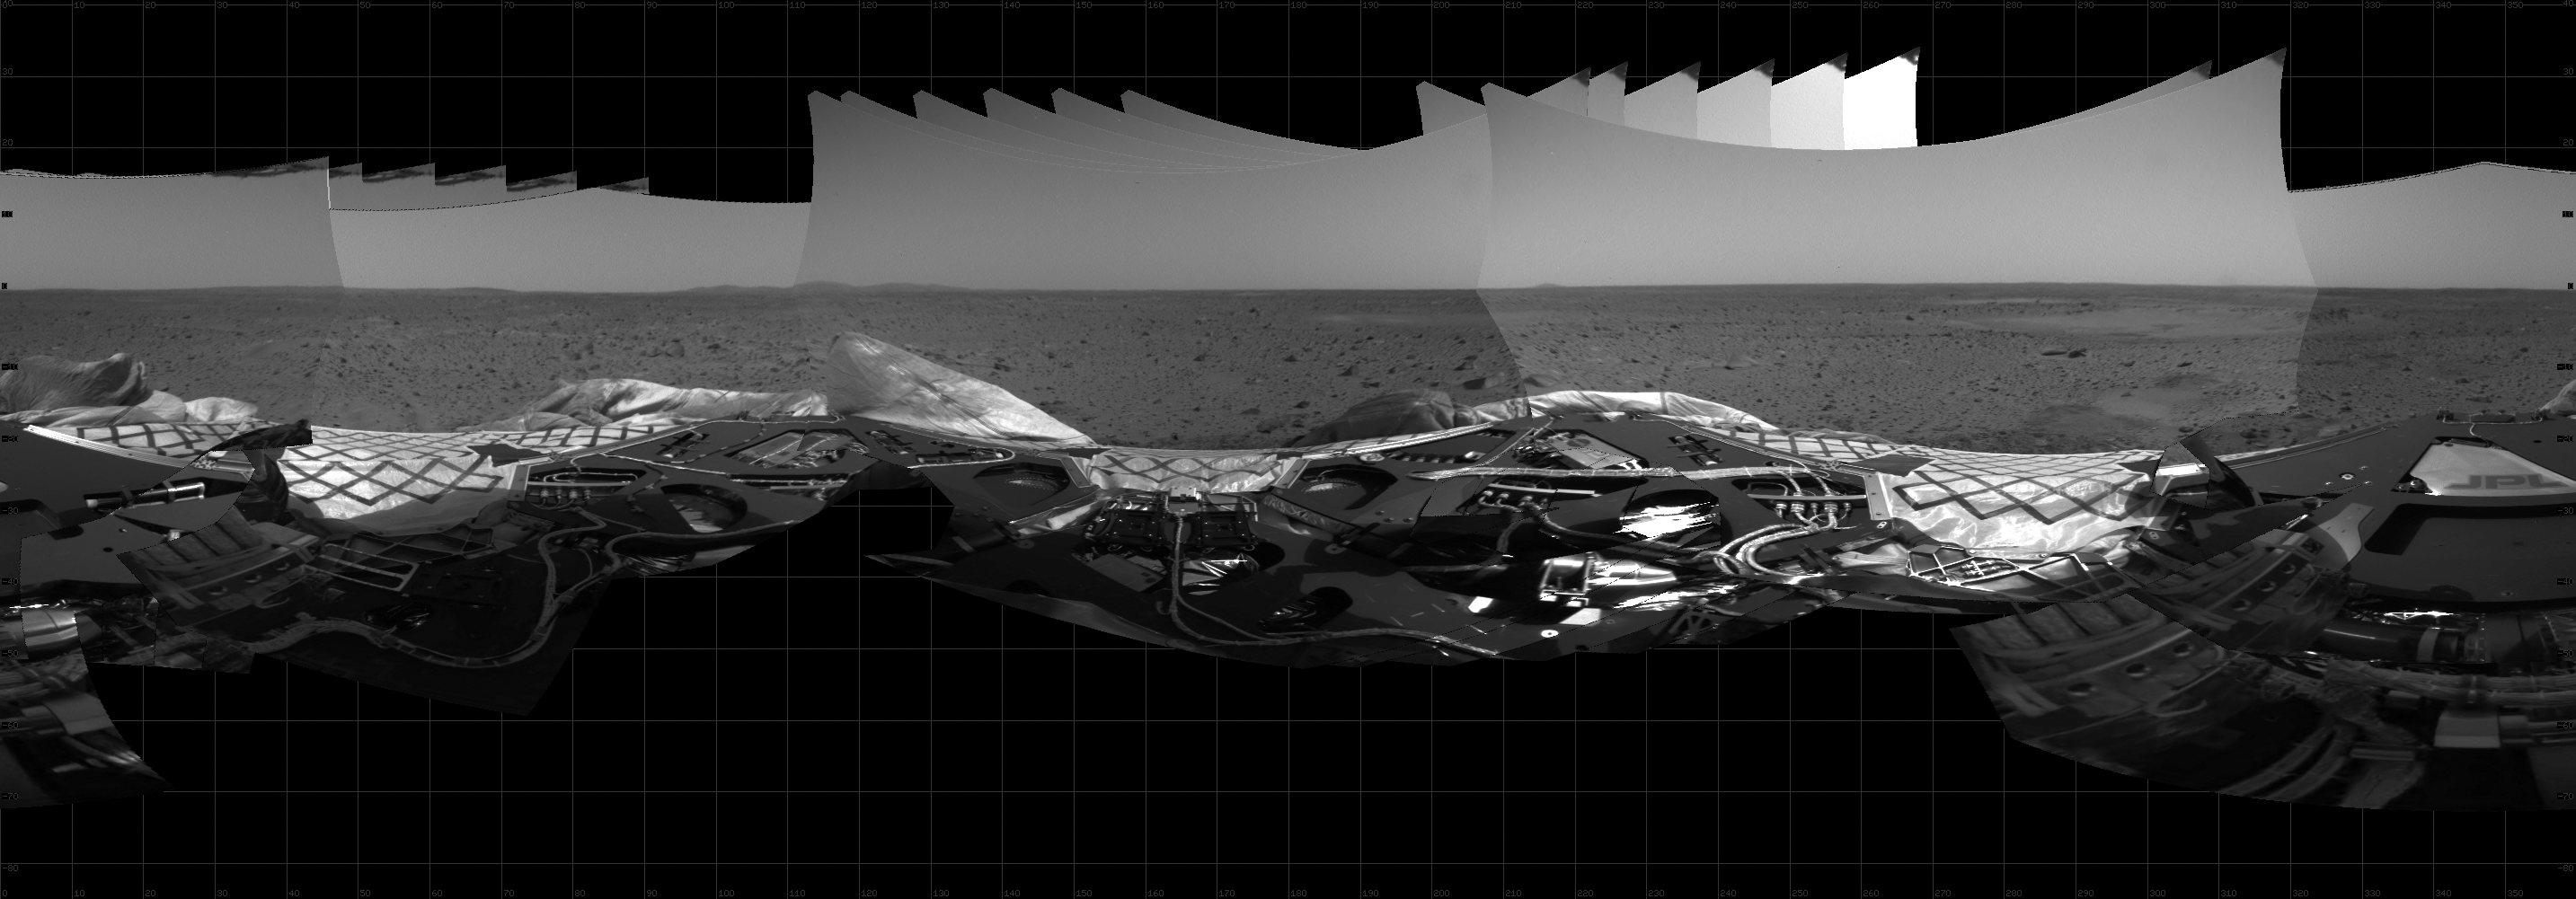

Panoramic View of Lander During Turn

This 360-degree panoramic mosaic image composed of data from the hazard avoidance camera on the Mars Exploration Rover Spirit shows a view of the lander from under the rover deck. The images were taken as the rover turned from its landing position 95 degrees toward the northwest side of the lander.

Credit: NASA/JPL